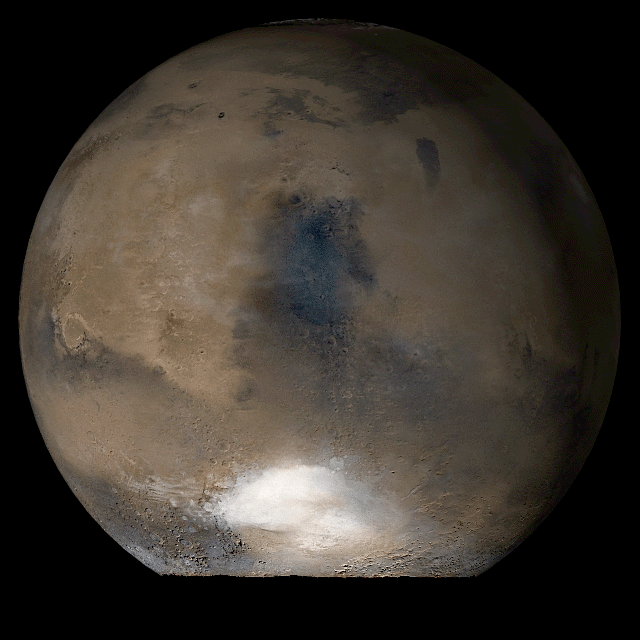

Mars at Ls 93°: Syrtis Major

15 August 2006
This picture is a composite of Mars Global Surveyor (MGS) Mars Orbiter Camera (MOC) daily global images acquired at Ls 93° during a previous Mars year. This month, Mars looks similar, as Ls 93° occurs in mid-August 2006. The picture shows the Syrtis Major face of Mars. Over the course of the month, additional faces of Mars as it appears at this time of year are being posted for MOC Picture of the Day. Ls, solar longitude, is a measure of the time of year on Mars. Mars travels 360° around the Sun in 1 Mars year. The year begins at Ls 0°, the start of northern spring and southern autumn.

Season: Northern Summer/Southern Winter

Credit: NASA/JPL/Malin Space Science Systems